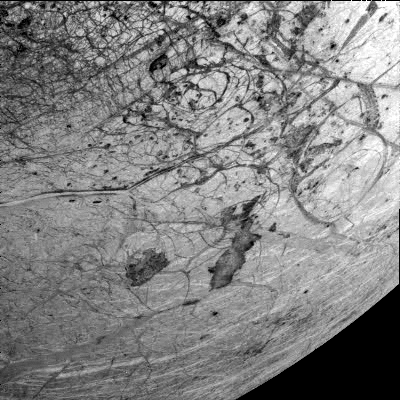

Thera and Thrace Macula on Europa

This image of Europa’s southern hemisphere was obtained by the solid state imaging (CCD) system on board NASA’s Galileo spacecraft during its sixth orbit of Jupiter. The upper left portion of the image shows the southern extent of the “wedges” region, an area that has undergone extensive disruption. South of the wedges, the eastern extent of Agenor Linea (nearly 1000 kilometers in length) is also visible. Thera and Thrace Macula are the dark irregular features southeast of Agenor Linea. This image can be used by scientists to build a global map of Europa by tying such Galileo images together with images from 1979 during NASA’s Voyager mission. Such lower resolution images also provide the context needed to interpret the higher resolution images taken by the Galileo during both its nominal mission and the upcoming Europa mission. North is to the top of the picture and the sun illuminates the surface from the right. The image, centered at -40 latitude and 180 longitude, covers an area approximately 675 by 675 kilometers. The finest details that can be discerned in this picture are about 3.3 kilometers across. The images were taken on Feb 20, 1997 at 12 hours, 55 minutes, 34 seconds Universal Time when the spacecraft was at a range of 81,707 kilometers.

The Jet Propulsion Laboratory, Pasadena, CA manages the mission for NASA’s Office of Space Science, Washington, DC.

Credit: NASA/JPL